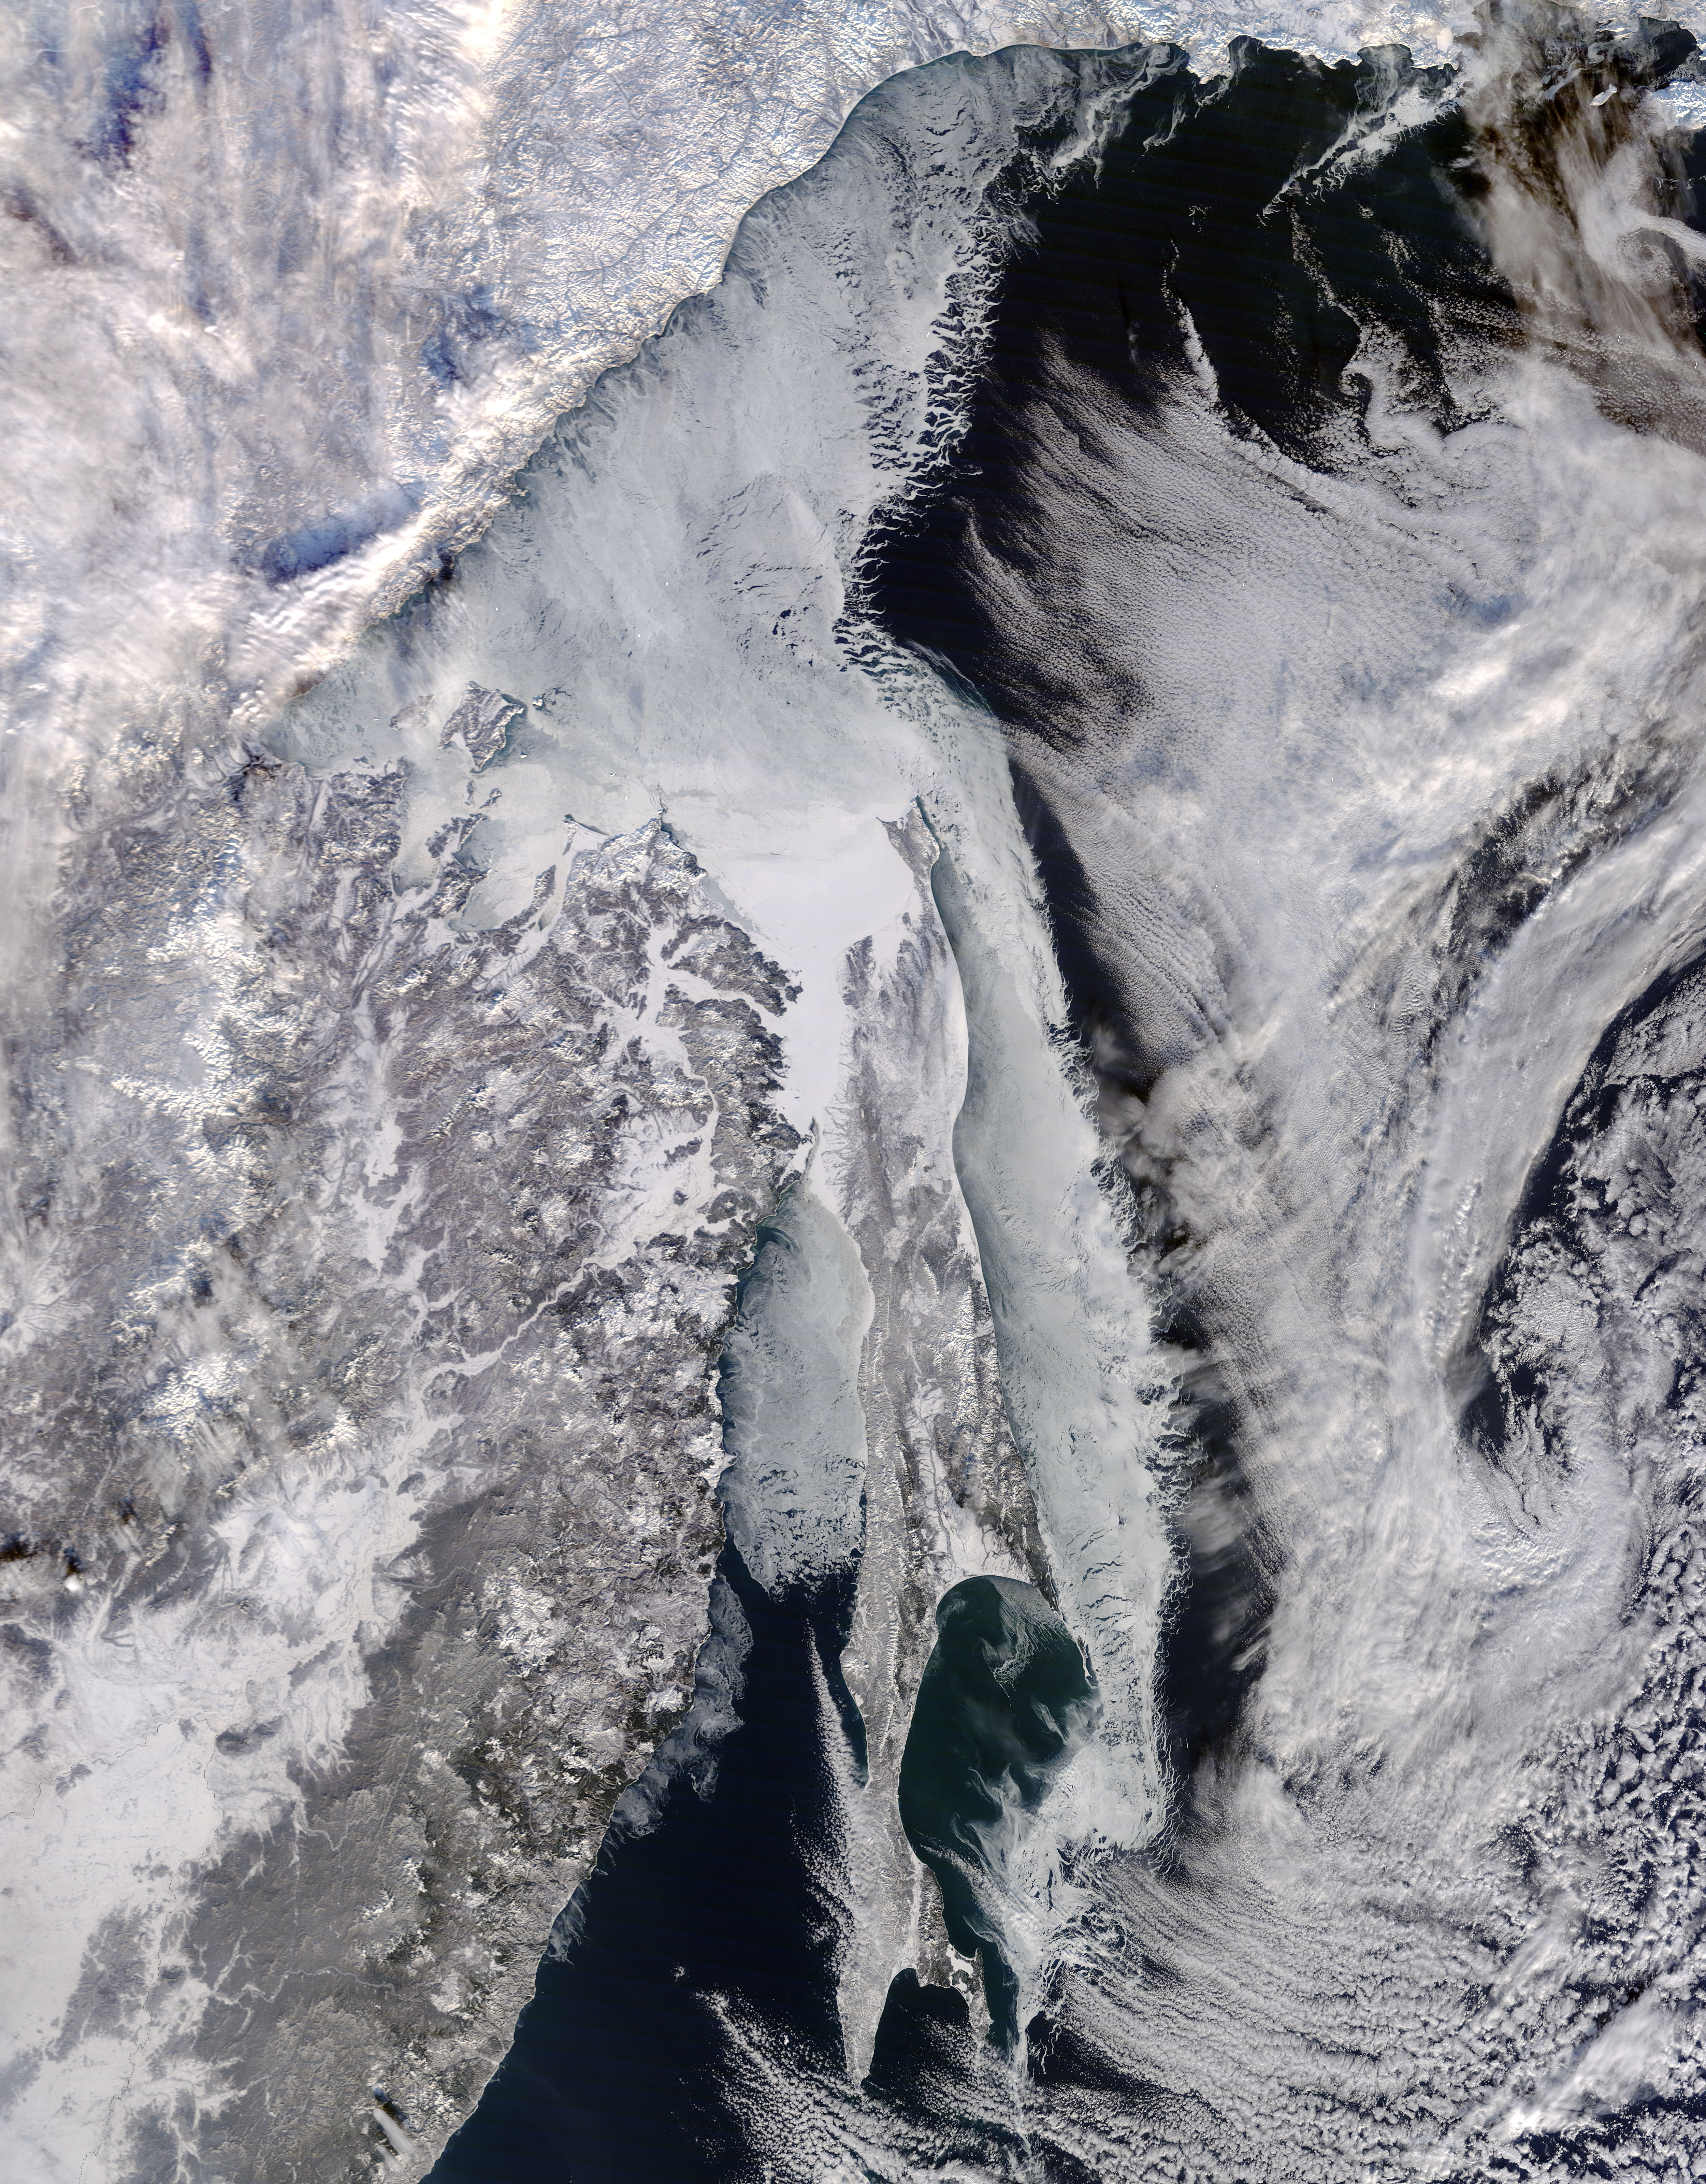

Sea ice around Ostrov Sakhalin, eastern Russia

Located off the east coast of Russia, the Sea of Okhotsk stretches down to 45 degrees North latitude, and sea ice forms regularly in the basin. In fact, it is the lowest latitude for seasonal sea ice formation in the world. On January 4, 2015, the Moderate Resolution Imaging Spectroradiometer (MODIS) on NASA’s Terra satellite captured this true-color image of the ice-covered Sea of Okhotsk. Every winter, winds from East Siberia, frigid air temperatures, and a large amount of freshwater flowing out from rivers promote the formation of sea ice in the region. Much of the freshwater comes from the Amur River, one of the ten longest rivers in the world. From year to year, variations in temperature and wind speed can cause large fluctuations in sea ice extent. The sea spans more than 1,500,000 square kilometers (600,000 square miles), and ice cover can spread across 50 to 90 percent of it at its annual peak. On average, that ice persists for 180 days. According to research published in 2014, the region's sea ice has been decreasing over a 34-year period. Annual ice production in the Sea of Okhotsk dropped by more than 11 percent from 1974 to 2008. The researchers suggest that this decline has, at least in part, "led to weakening of the overturning in the North Pacific." Water with less sea ice is fresher, less dense, and unable to sink and circulate as well as salty, dense water. A weakened circulation in the North Pacific has implications for the supply of nutrients, such as iron, that affect biological productivity.

Credit: NASA/GSFC/Jeff Schmaltz/MODIS Land Rapid Response Team